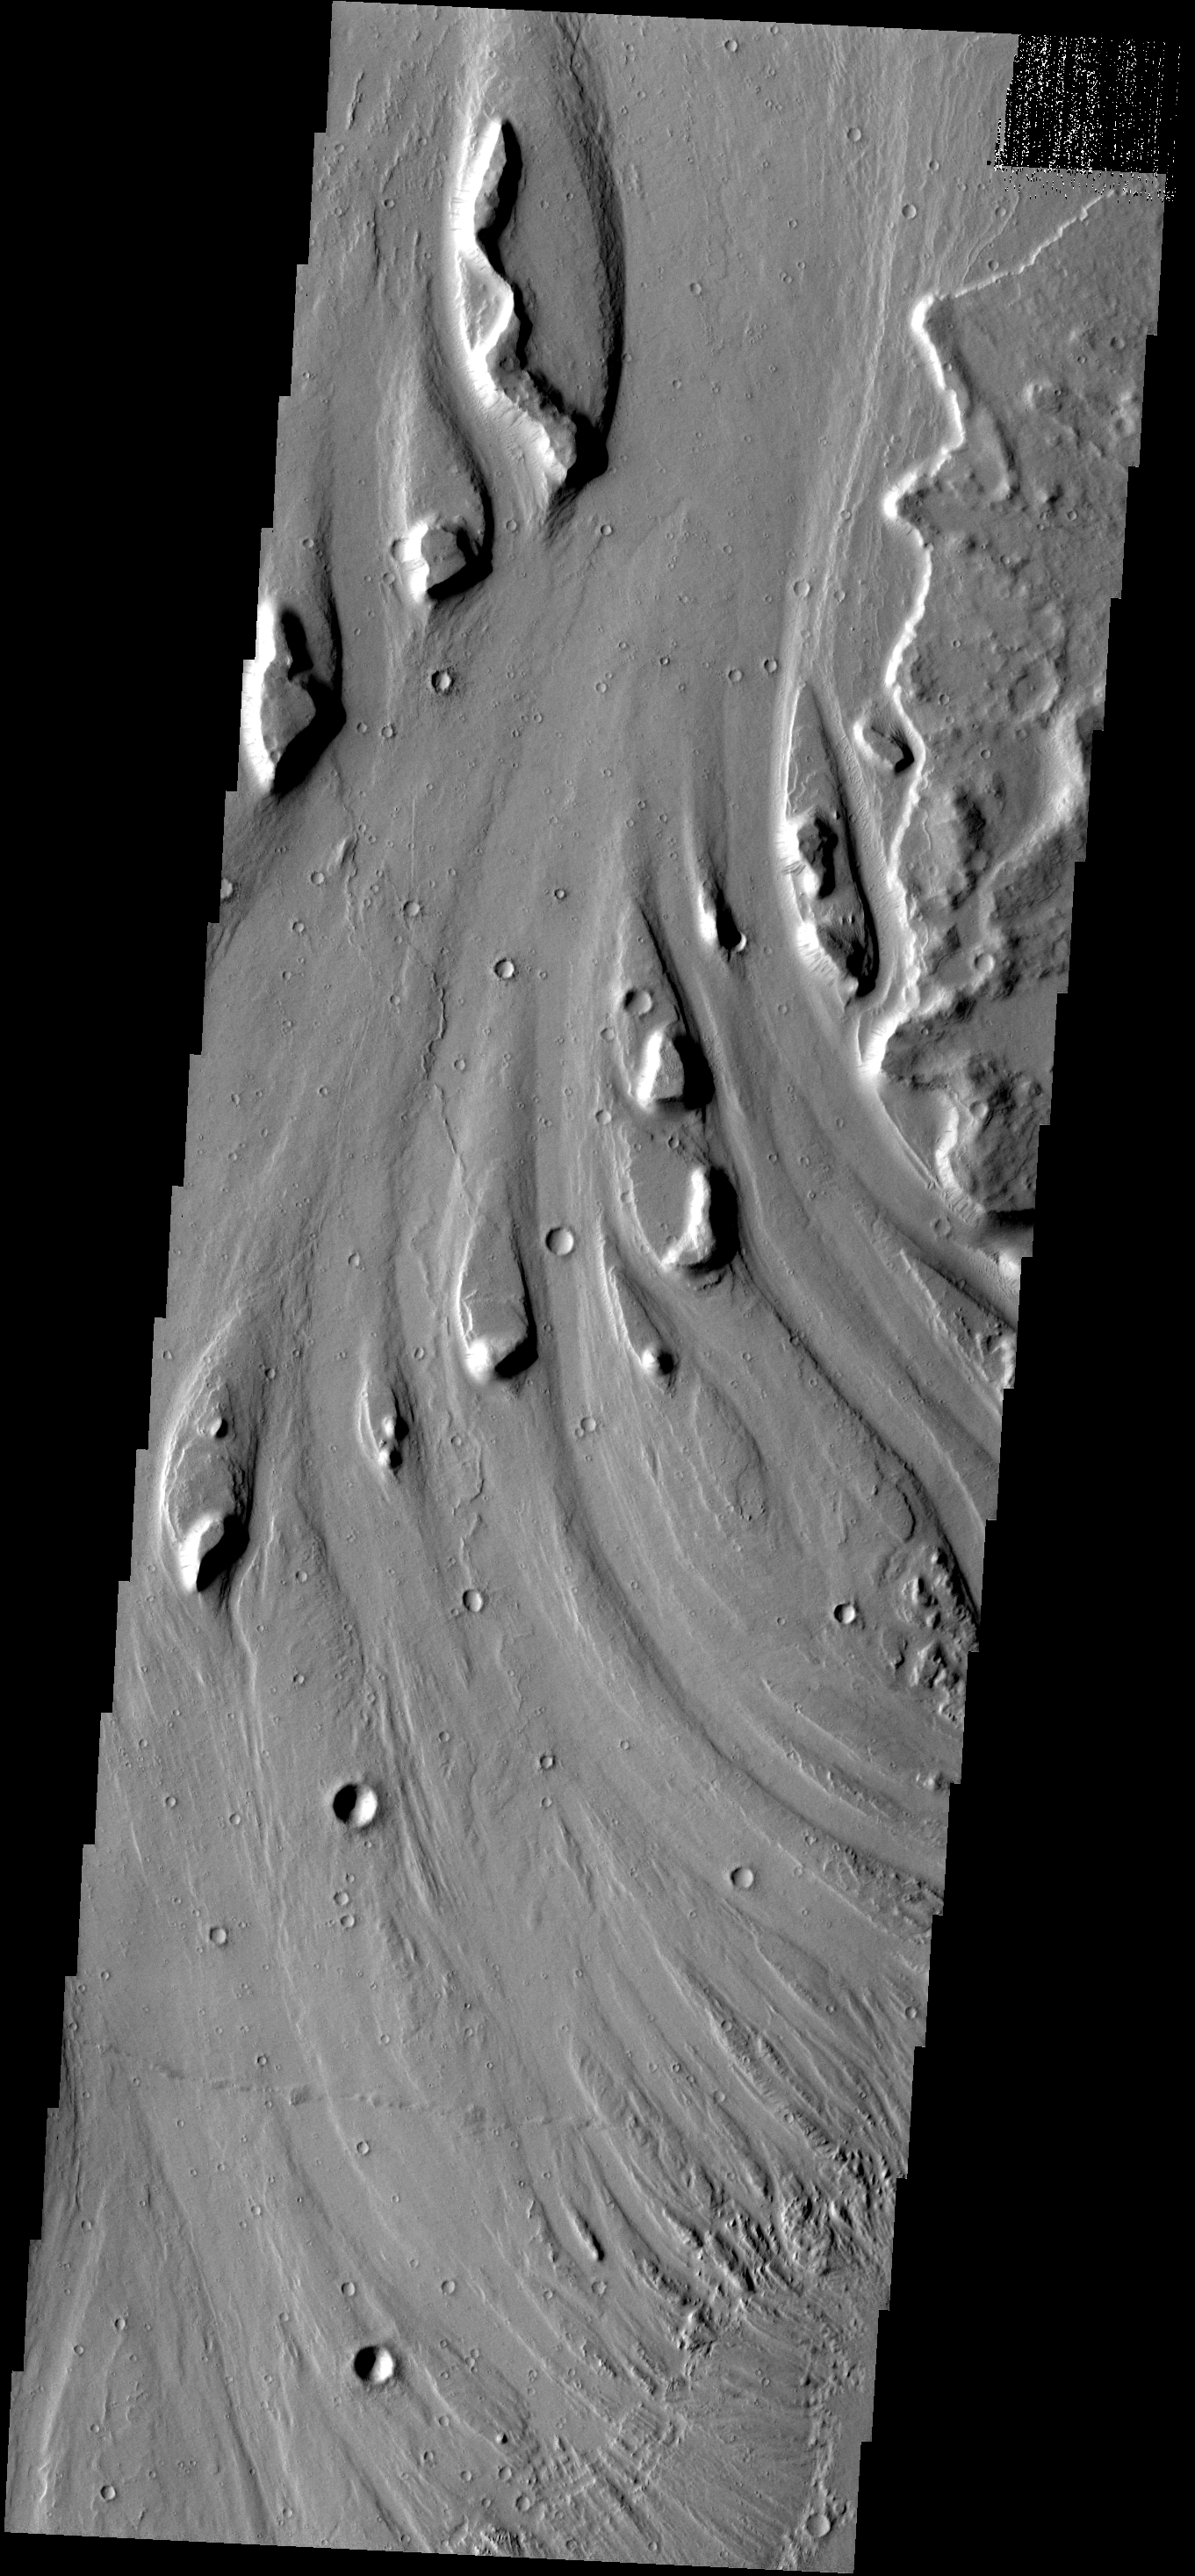

Streamlined Islands

These streamlined islands are located in Mangala Vallis.

Image information: VIS instrument. Latitude -15.2N, Longitude 210.9E. 18 meter/pixel resolution.

Please see the THEMIS Data Citation Note for details on crediting THEMIS images.

Note: this THEMIS visual image has not been radiometrically nor geometrically calibrated for this preliminary release. An empirical correction has been performed to remove instrumental effects. A linear shift has been applied in the cross-track and down-track direction to approximate spacecraft and planetary motion. Fully calibrated and geometrically projected images will be released through the Planetary Data System in accordance with Project policies at a later time.

NASA’s Jet Propulsion Laboratory manages the 2001 Mars Odyssey mission for NASA’s Office of Space Science, Washington, D.C. The Thermal Emission Imaging System (THEMIS) was developed by Arizona State University, Tempe, in collaboration with Raytheon Santa Barbara Remote Sensing. The THEMIS investigation is led by Dr. Philip Christensen at Arizona State University. Lockheed Martin Astronautics, Denver, is the prime contractor for the Odyssey project, and developed and built the orbiter. Mission operations are conducted jointly from Lockheed Martin and from JPL, a division of the California Institute of Technology in Pasadena.

Credit: NASA/JPL/ASU